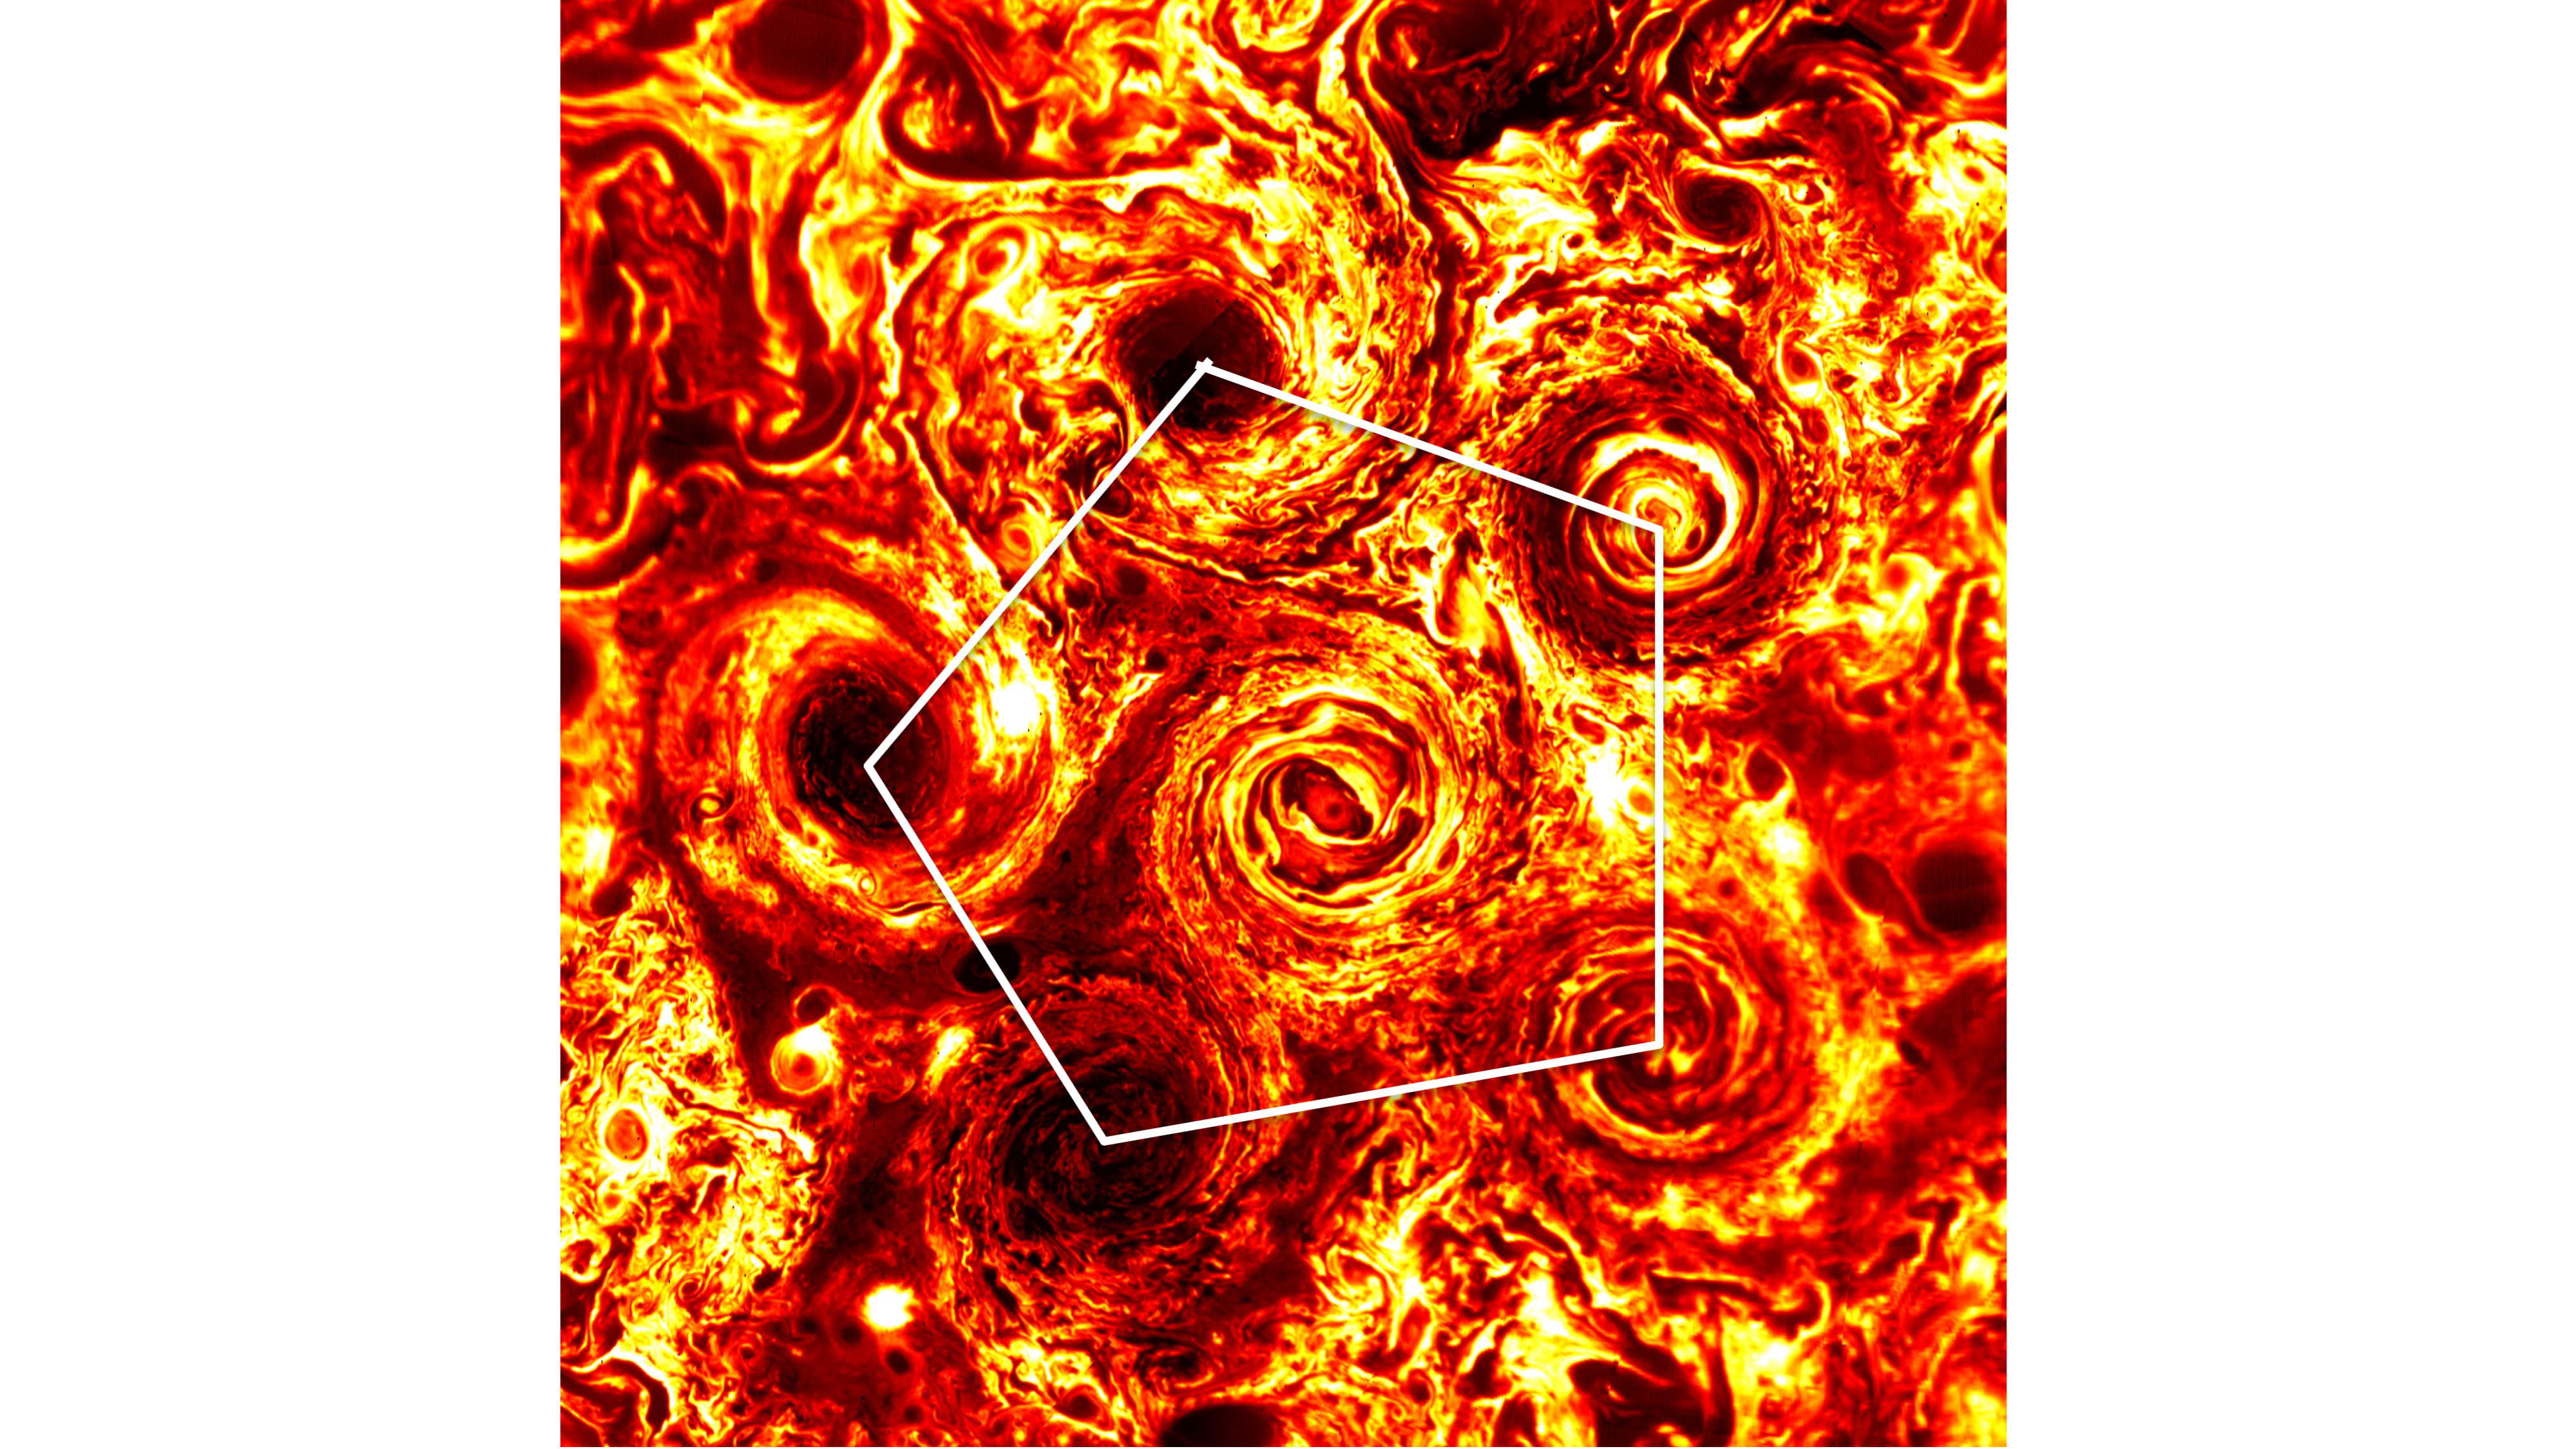

A Pentagon of Jovian Cyclones

In this annotated infrared image, the five cyclones surrounding a sixth directly over Jupiter’s south pole form a pentagonal pattern. The image was taken on Feb. 2, 2017, by the Jovian Infrared Auroral Mapper (JIRAM) instrument aboard NASA’s Juno spacecraft. The JIRAM instrument measures heat radiated from the planet at an infrared wavelength of around 5 microns.

More information about Juno is online at http://www.nasa.gov/juno and http://missionjuno.swri.edu.

NASA’s Jet Propulsion Laboratory manages the Juno mission for the principal investigator, Scott Bolton, of Southwest Research Institute in San Antonio. Juno is part of NASA’s New Frontiers Program, which is managed at NASA’s Marshall Space Flight Center in Huntsville, Alabama, for NASA’s Science Mission Directorate. Lockheed Martin Space Systems, Denver, built the spacecraft. Caltech in Pasadena, California, manages JPL for NASA.

Credit: NASA/JPL-Caltech/SwRI/ASI/INAF/JIRAM